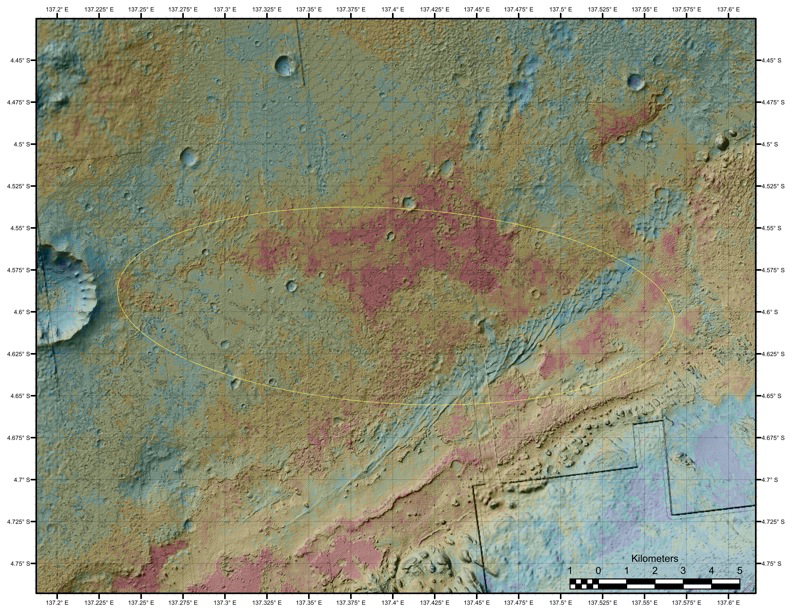

Geological Diversity at Curiosity’s Landing Site

The area where NASA’s Curiosity rover will land on Aug. 5 PDT (Aug. 6 EDT) has a geological diversity that scientists are eager to investigate, as seen in this false-color map based on data from NASA’s Mars Odyssey orbiter. The image was obtained by Odyssey’s Thermal Emission Imaging System. It merges topographical data with thermal inertia data that record the ability of the surface to hold onto heat.

The yellow oval shows the elliptical landing target for Curiosity’s landing site.

An alluvial fan is visible around a crater to the northwest of the landing area. A series of undulating lines traveling southeast from the crater indicates similar material moving down a slope. The material, which appears bluish-green in this image, also forms a fan shape.

An area in red indicates a surface material that is more tightly cemented together than rocks around it and likely has a high concentration of minerals. An attractive interpretation for this texture is that water could have been present there some time in the past.

Curiosity is expected to land within the large Gale Crater. The rim of a smaller crater (about a half mile, or 1 kilometer, in diameter) inside of Gale is visible at the bottom right of the image.

NASA’s Jet Propulsion Laboratory manages the 2001 Mars Odyssey mission for NASA’s Science Mission Directorate, Washington, D.C. The Thermal Emission Imaging System (THEMIS) was developed by Arizona State University, Tempe, in collaboration with Raytheon Santa Barbara Remote Sensing. The THEMIS investigation is led by Dr. Philip Christensen at Arizona State University. Lockheed Martin Astronautics, Denver, is the prime contractor for the Odyssey project, and developed and built the orbiter. Mission operations are conducted jointly from Lockheed Martin and from JPL, a division of the California Institute of Technology in Pasadena.

Credit: NASA/JPL-Caltech/ASU